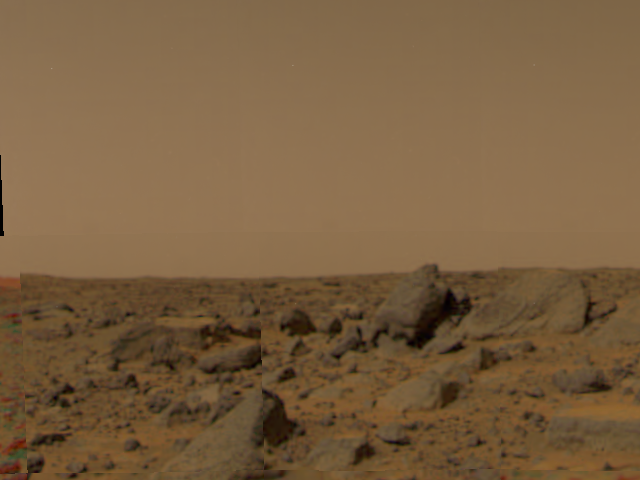

Large Boulders at Landing Site

Large boulders are visible in this enlargement of pictures taken by the Imager for Mars Pathfinder (IMP) lander camera on July 4, 1997. The landing site is in the dry flood channel named Ares Valles. The boulders probably represent deposits from one of the catastrophic floods that carved the ancient channel. Between the rocks is brownish windblown soil. The gray-tan sky results from dust particles in the atmosphere.

Pathfinder, a low-cost Discovery mission, is the first of a new fleet of spacecraft that are planned to explore Mars over the next ten years. Mars Global Surveyor, already en route, arrives at Mars on September 11 to begin a two year orbital reconnaissance of the planet’s composition, topography, and climate. Additional orbiters and landers will follow every 26 months.

Mars Pathfinder was developed and managed by the Jet Propulsion Laboratory (JPL) for NASA’s Office of Space Science, Washington, D.C. JPL is an operating division of the California Institute of Technology (Caltech). The Imager for Mars Pathfinder (IMP) was developed by the University of Arizona Lunar and Planetary Laboratory under contract to JPL. Peter Smith is the Principal Investigator.

Photojournal note: Sojourner spent 83 days of a planned seven-day mission exploring the Martian terrain, acquiring images, and taking chemical, atmospheric and other measurements. The final data transmission received from Pathfinder was at 10:23 UTC on September 27, 1997. Although mission managers tried to restore full communications during the following five months, the successful mission was terminated on March 10, 1998.

Credit: NASA/JPL